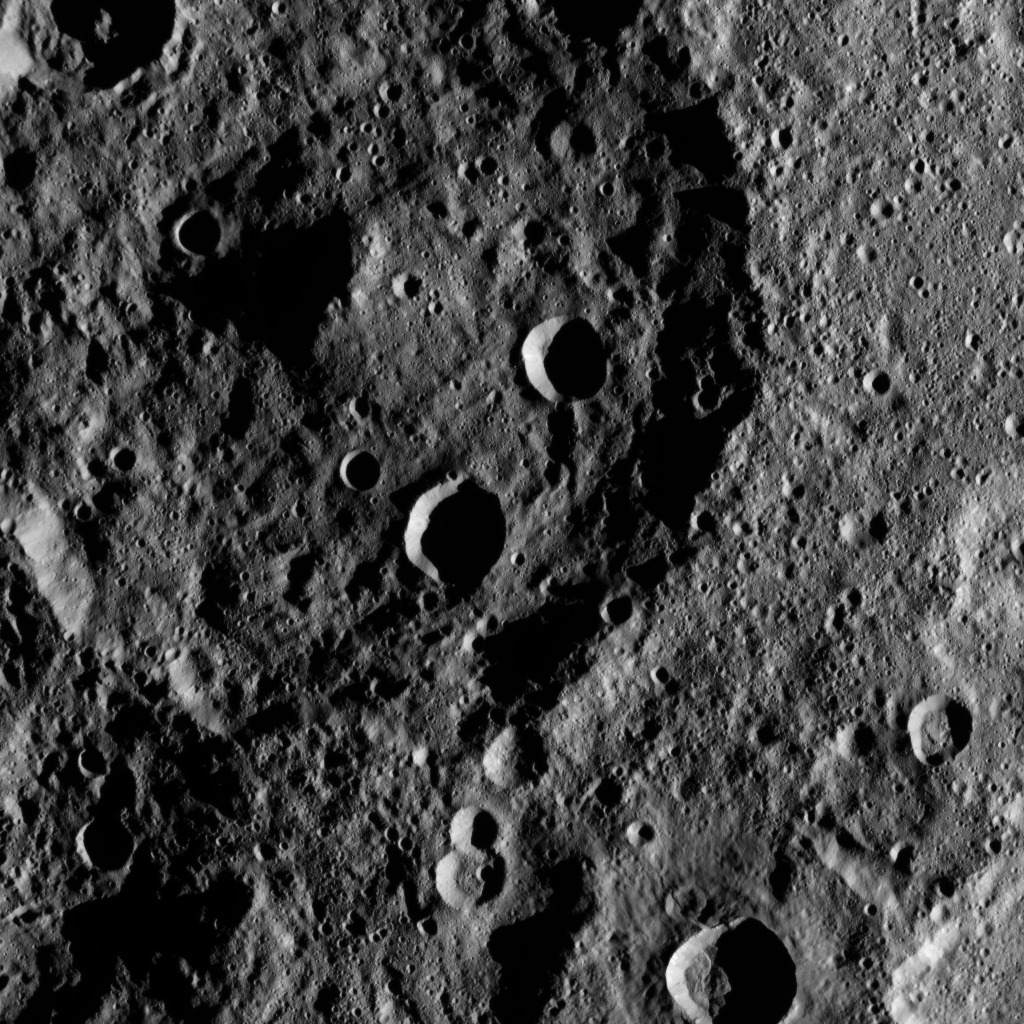

Dawn HAMO Image 35

This image, taken by NASA’s Dawn spacecraft, shows the surface of dwarf planet Ceres from an altitude of 915 miles (1,470 kilometers). The image was taken on August 23, 2015, and has a resolution of 450 feet (140 meters) per pixel.

Dawn’s mission is managed by JPL for NASA’s Science Mission Directorate in Washington. Dawn is a project of the directorate’s Discovery Program, managed by NASA’s Marshall Space Flight Center in Huntsville, Alabama. UCLA is responsible for overall Dawn mission science. Orbital ATK, Inc., in Dulles, Virginia, designed and built the spacecraft. The German Aerospace Center, the Max Planck Institute for Solar System Research, the Italian Space Agency and the Italian National Astrophysical Institute are international partners on the mission team.

Credit: NASA/JPL-Caltech/UCLA/MPS/DLR/IDA